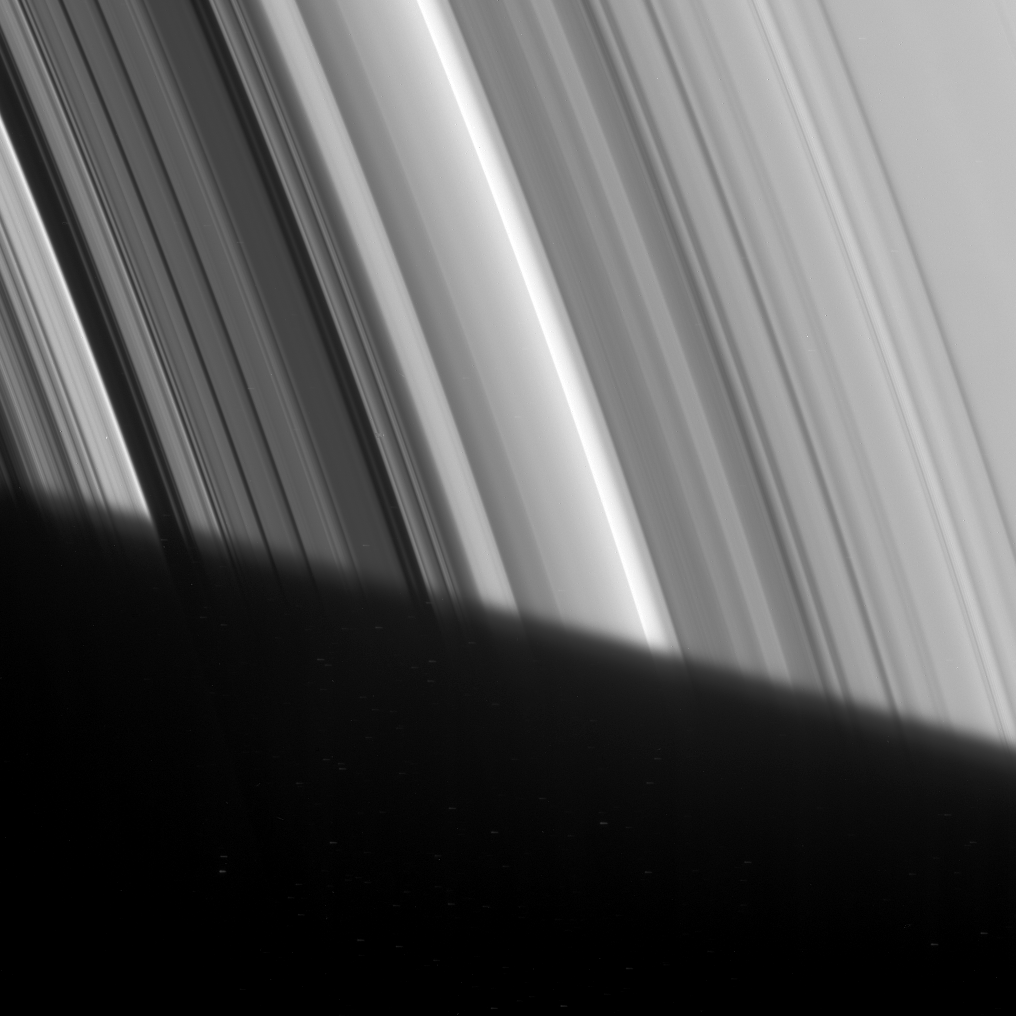

The Familiar Division

The Cassini Division appears to emerge out of Saturn’s shadow in this Cassini spacecraft image. This division between the A and B rings, visible through modest telescopes from Earth, actually contains five dim bands of ring material, here seen near the left side of the image between two small dark gaps.

This detailed view also displays a great deal of structure in the B ring, left of the division. The Cassini Division is 4,800 kilometers (2,980 miles) wide.

This view looks toward the unlit side of the rings from about 59 degrees above the ringplane.

The image was taken in visible light with the Cassini spacecraft narrow-angle camera on Feb. 9, 2007 at a distance of approximately 1.7 million kilometers (1.1 million miles) from Saturn. Image scale is 10 kilometers (6 miles) per pixel.

The Cassini-Huygens mission is a cooperative project of NASA, the European Space Agency and the Italian Space Agency. The Jet Propulsion Laboratory, a division of the California Institute of Technology in Pasadena, manages the mission for NASA’s Science Mission Directorate, Washington, D.C. The Cassini orbiter and its two onboard cameras were designed, developed and assembled at JPL. The imaging operations center is based at the Space Science Institute in Boulder, Colo.

Credit: NASA/JPL/Space Science Institute